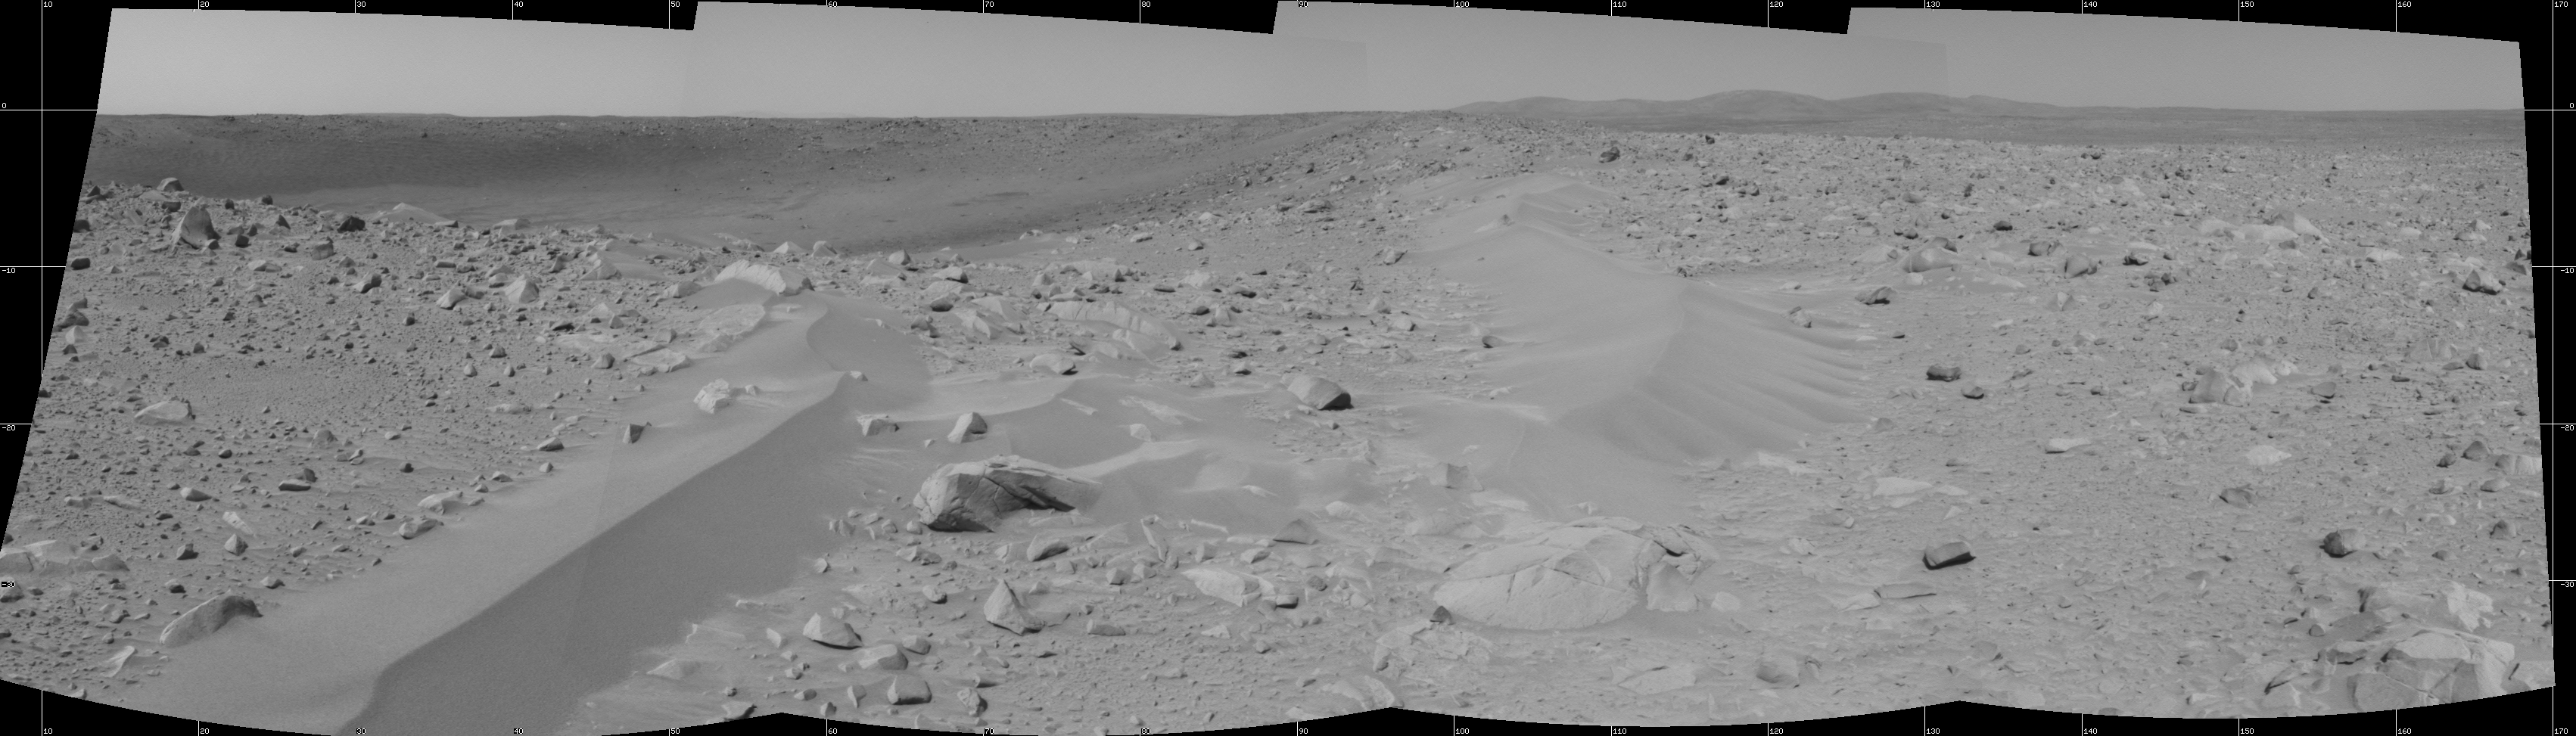

Drifts of Dust or Something Else?

While the interior and far walls of the crater dubbed “Bonneville” can be seen in the background, the dominant foreground features in this 180-degree navigation camera mosaic are the wind-deposited drifts of dust or sand. NASA’s Mars Exploration Rover Spirit completed this mosaic on sol 71, March 15, 2004, from its newest location at the rim of “Bonneville” crater.

Scientists are interested in these formations in part because they might give insight into the processes that formed some of the material within the crater. Thermal emission measurements by the rover indicate that the dark material just below the far rim of this crater is spectrally similar to rocks that scientists have analyzed along their journey to this location. They want to know why this soil-like material has a spectrum that more closely resembles rocks rather than other soils examined so far. The drifts seen in the foreground of this mosaic might have the answer. Scientists hypothesize that these drifts might consist of wind-deposited particles that are the same as the dark material found against the back wall of the crater. If so, Spirit may spend time studying the material and help scientists understand why it is different from other fine-grained material seen at Gusev.

The drifts appear to be lighter in color than the dark material deposited on the back wall of the crater. They might be covered by a thin deposit of martian dust, or perhaps the drift is like other drifts seen during Spirit’s journey and is just a collection of martian dust.

To find out, Spirit will spend some of sol 72 digging its wheels into the drift to uncover its interior. After backing up a bit, Spirit will use the panoramic camera and miniature thermal emission spectrometer to analyze the scuffed area. If the interior material has a similar spectrum to the dark deposit in the crater, then Spirit will most likely stay here a little longer to study the drift with the instruments on its robotic arm. If the material is uniform – that is, dusty all the way down, Spirit will most likely move off to another target.

Credit: NASA/JPL